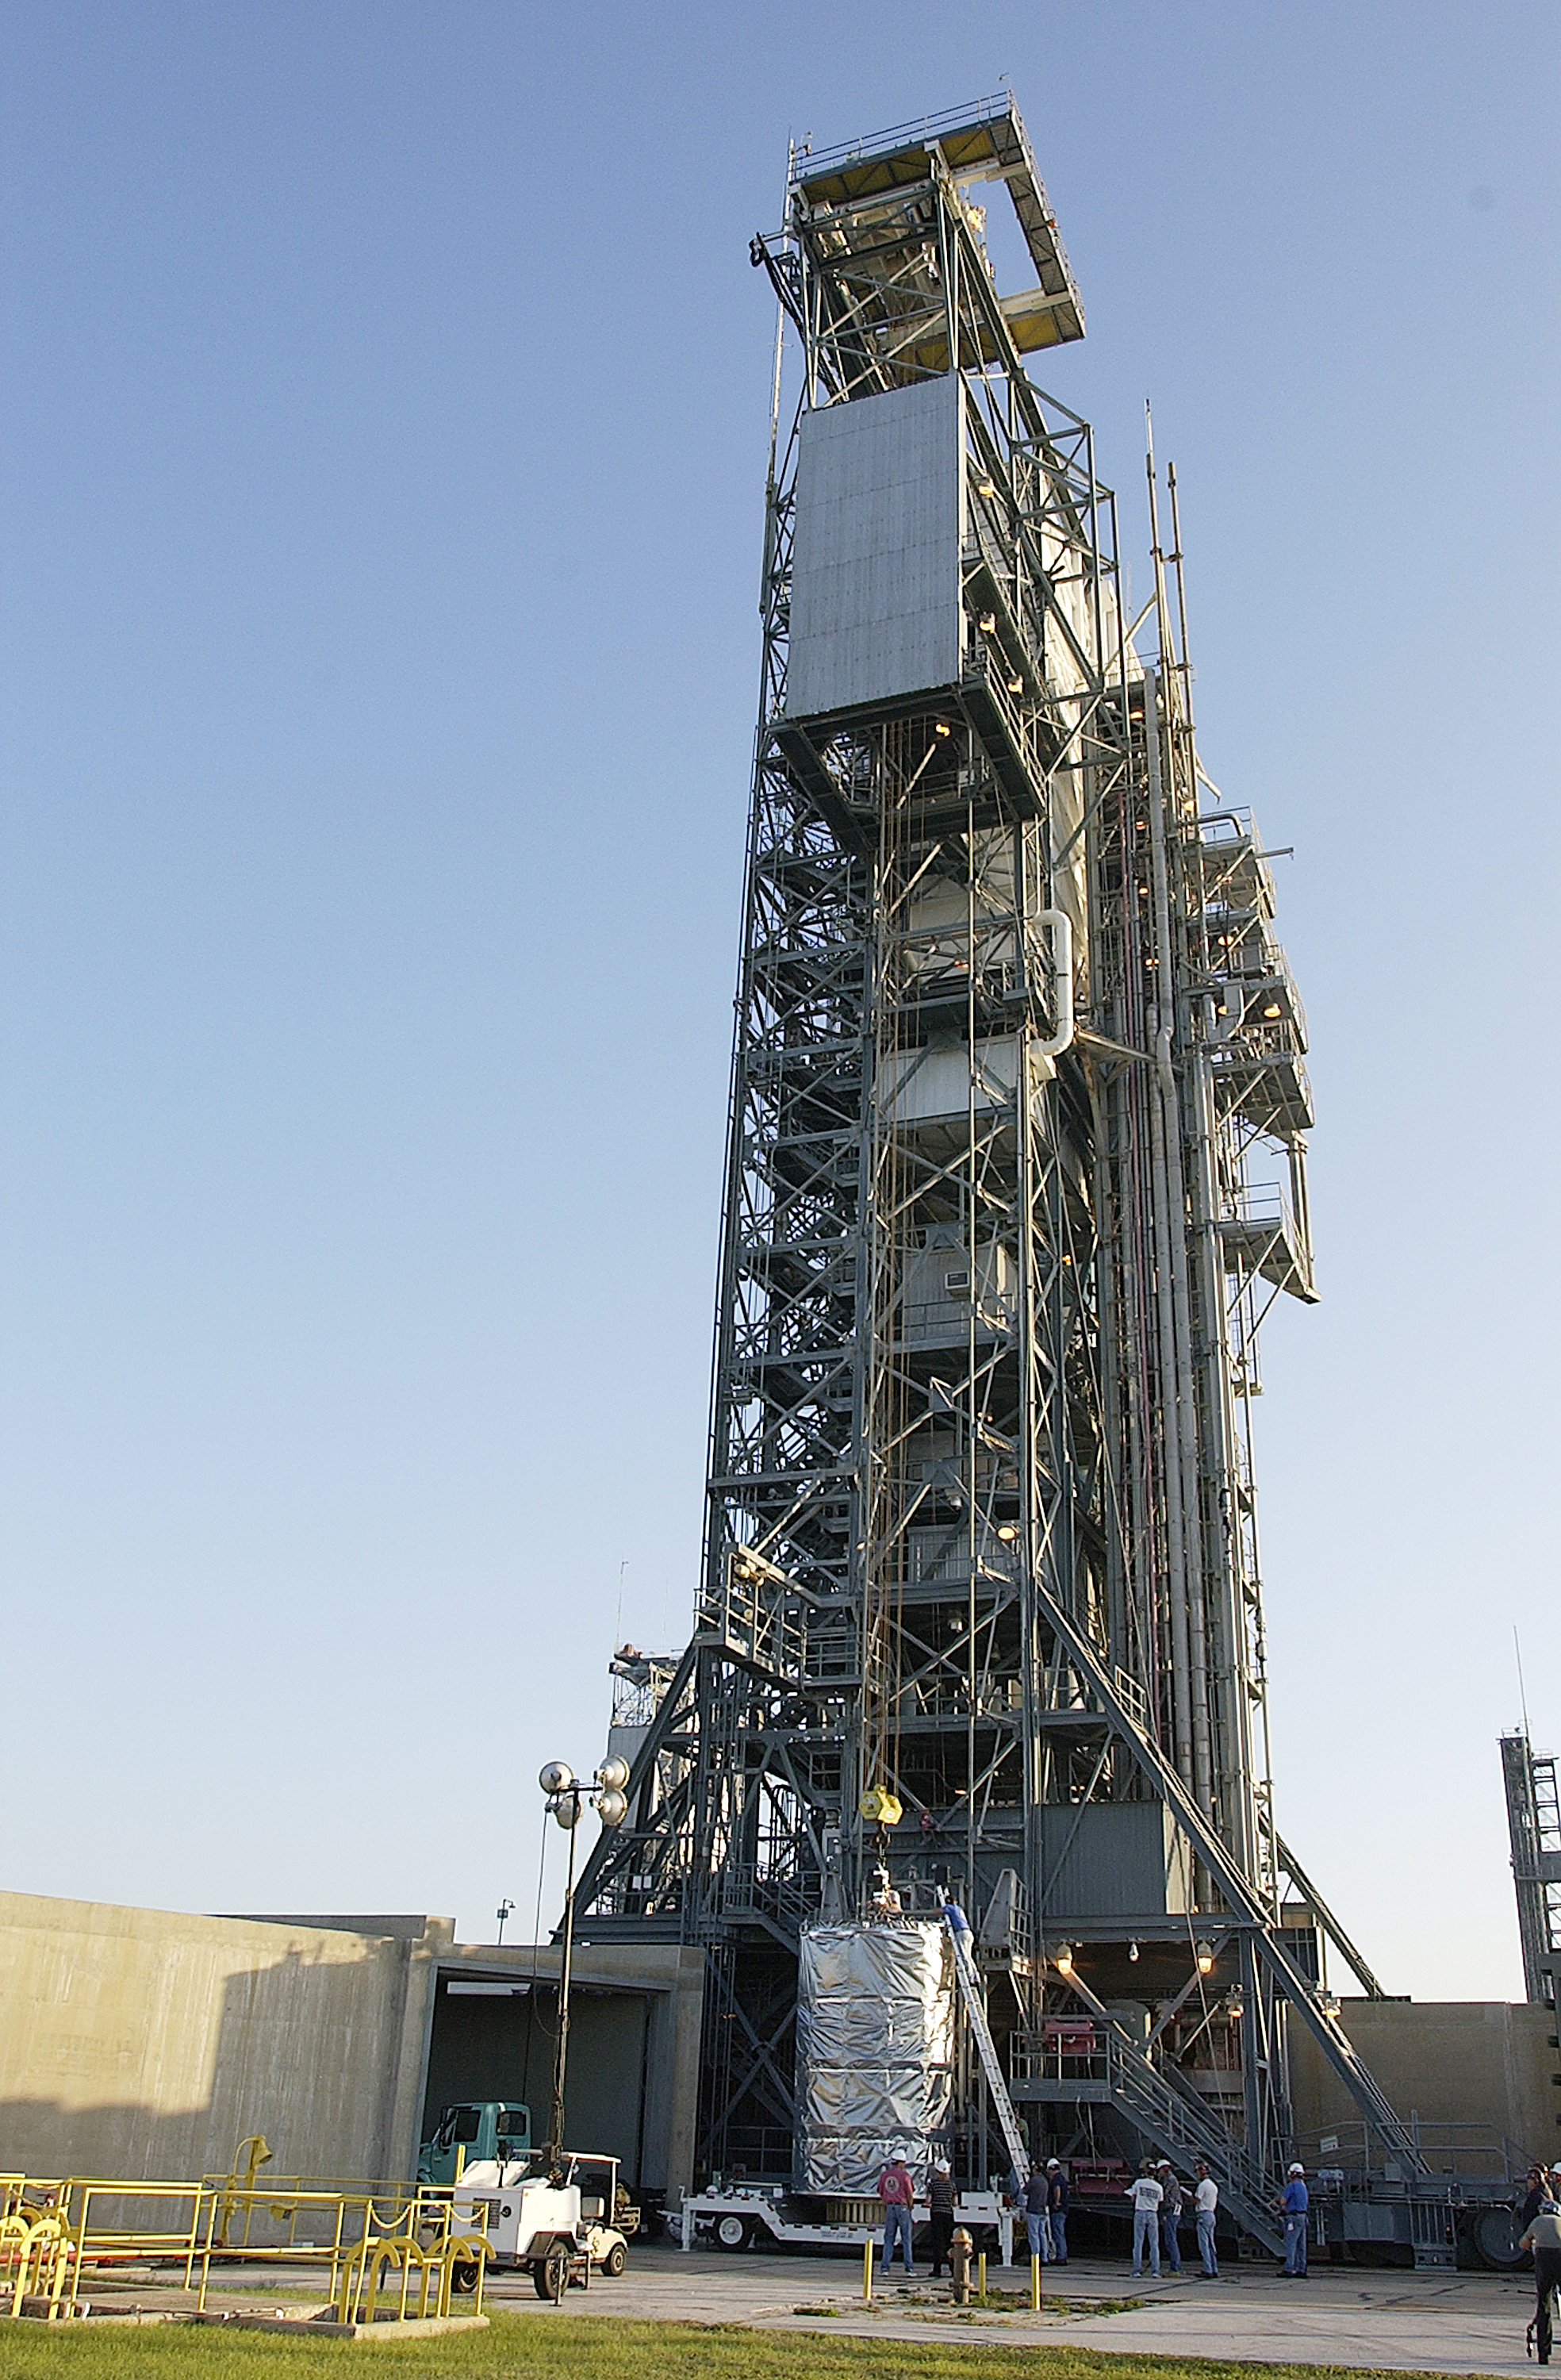

Canister

The Spitzer Space Telescope is placed in its payload canister for transfer to the launch pad before its aborted earlier launch. Spitzer was later moved back off its rocket and subsequently launched on a different vehicle on August 25, 2003.

Credit: NASA/KSC